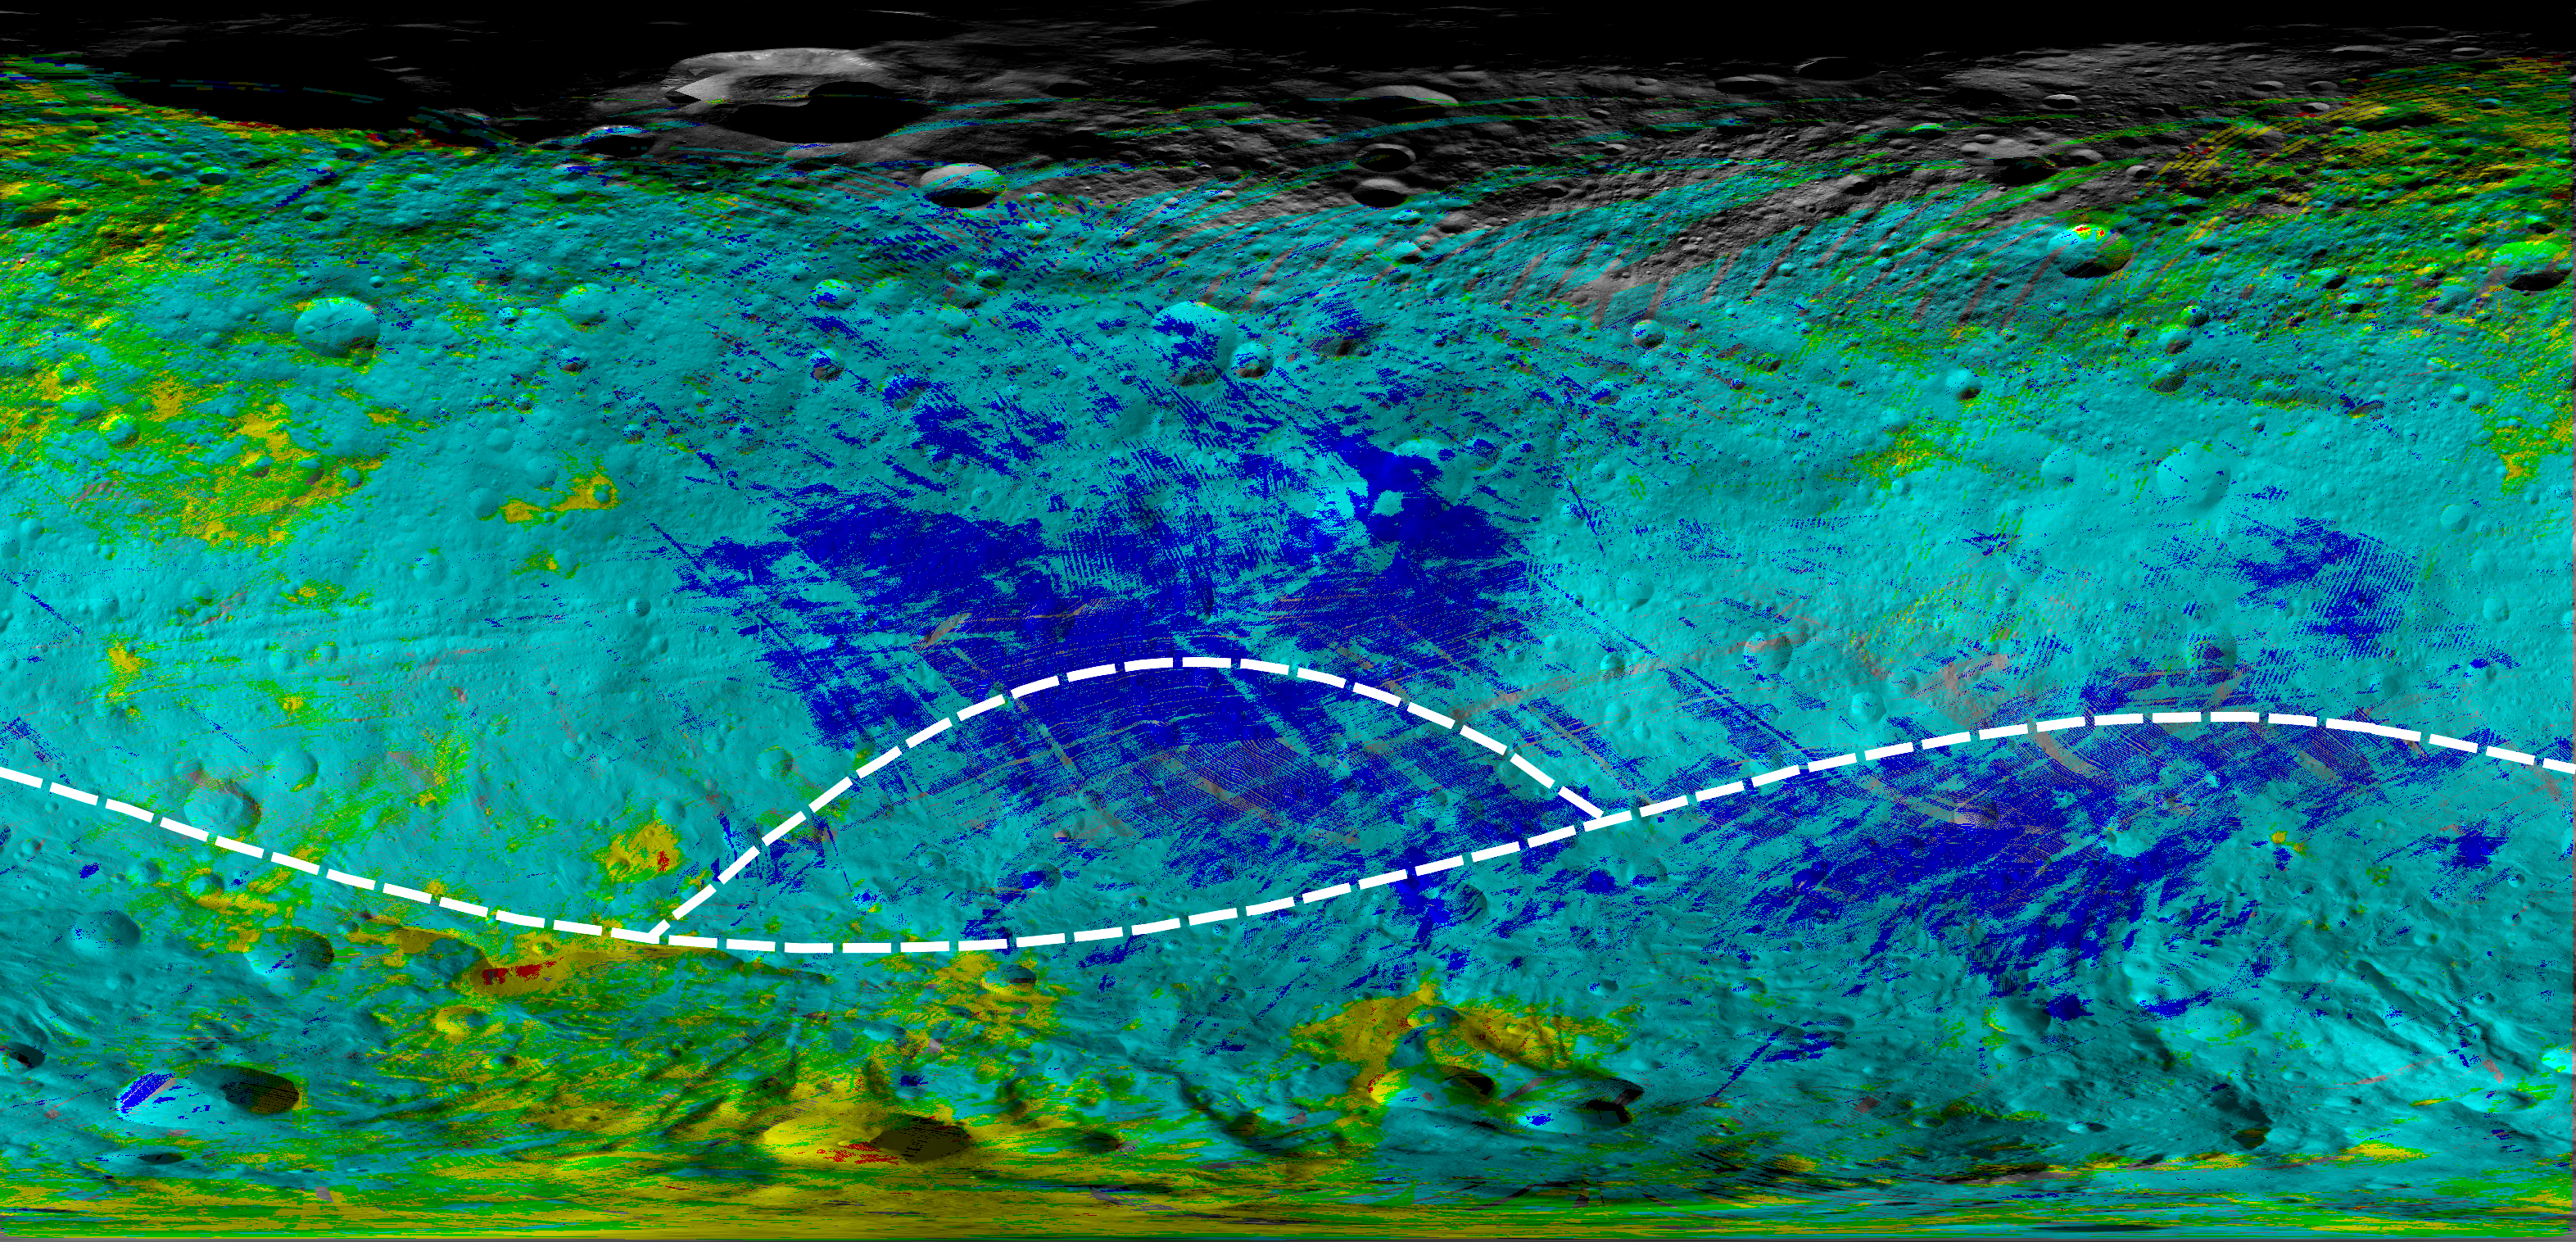

Map of Rock Properties at Giant Asteroid Vesta

This colorized map from NASA’s Dawn mission shows the types of rocks and minerals distributed around the surface of the giant asteroid Vesta. In this color scheme, red shows diogenite, a type of mineral thought to be formed through magmatic processes deep in the crust. Green shows howardite, a type of surface rock that is made of broken bits of different materials that are excavated, ejected and mixed by meteor impacts. These types of rocks are the most abundant observed on Vesta’s surface. Blue shows eucrite, a type of rock formed in the crust of Vesta that isn’t as deep down as diogenite. For example, Vesta’s equatorial region is replete with eucrites. Yellow areas show regions with diogenite and howardite. The yellow and red areas have large quantities of the magnesium-and silicate-rich mineral diogenite, especially in the southern hemisphere. Cyan areas show regions with eucrite and howardite. Many howardite, eucrite and diogenite meteorites have been found on Earth, and earlier work from Dawn confirmed theories that they came from Vesta.

The location of two craters, Arruntia and Bellicia, are noted in the annotated version. At these craters, scientists unexpectedly found the mineral olivine. The outlines of the giant craters Rheasilvia and Veneneia are also noted. Scientists thought they’d find olivine in those locations but have not.

The data for this map were obtained by Dawn’s visible and infrared mapping spectrometer (VIR) during Dawn’s orbital measurements of Vesta from 2011 to 2012.

The Dawn mission to Vesta and Ceres is managed by the Jet Propulsion Laboratory, for NASA’s Science Mission Directorate, Washington, D.C. It is a project of the Discovery Program managed by NASA’s Marshall Space Flight Center, Huntsville, Ala. UCLA is responsible for overall Dawn mission science. Orbital Sciences Corporation of Dulles, Va., designed and built the Dawn spacecraft. The visible and infrared mapping spectrometer was provided by the Italian Space Agency and is managed by Italy’s National Institute for Astrophysics, Rome, in collaboration with Selex Galileo, where it was built.

Credit: NASA/JPL-Caltech/UCLA/ASI/INAF